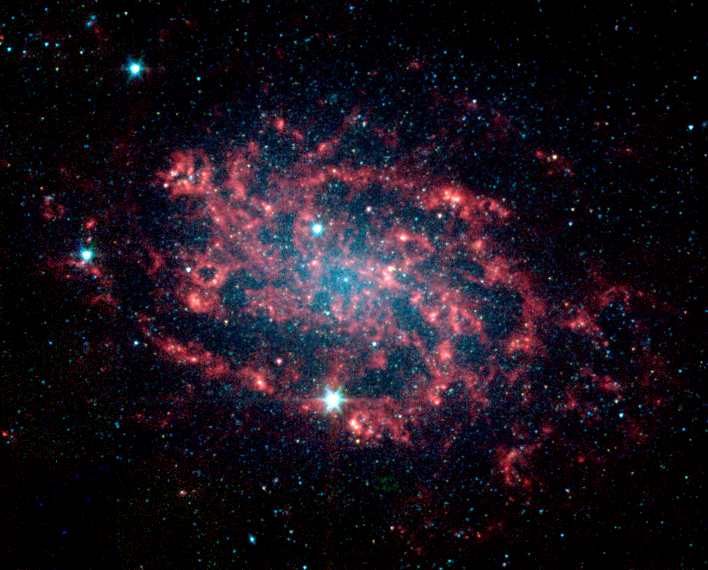

Spitzer view of Spiral Galaxy NGC 300

Sometimes, the best way to understand how something works is to take it apart. The same is true for galaxies like NGC 300, which NASA's Spitzer Space Telescope has divided into its various parts. NGC 300 is a face-on spiral galaxy located 7.5 million light-years away in the southern constellation Sculptor.

This image taken by the infrared array camera on Spitzer readily distinguishes the main star component of the galaxy (blue) from its dusty spiral arms (red). The star distribution peaks strongly in the central bulge where older stars congregate, and tapers off along the arms where younger stars reside.

Thanks to Spitzer's unique ability to sense the heat or infrared emission from dust, astronomers can now clearly trace the embedded dust structures within NGC 300's arms. When viewed at visible wavelengths, the galaxy's dust appears as dark lanes, largely overwhelmed by bright starlight. With Spitzer, the dust -- in particular organic compounds called polycyclic aromatic hydrocarbons -- can be seen in vivid detail (red). These organic molecules are produced, along with heavy elements, by the stellar nurseries that pepper the arms.

The findings provide a better understanding of spiral galaxy mechanics and, in the future, will help decipher more distant galaxies, whose individual components cannot be resolved.

This image was taken on Nov. 21, 2003 and is composed of photographs obtained at four wavelengths: 3.6 microns (blue), 4.5 microns (green), 5.8 microns (orange) and 8 microns (red).

Credit: NASA/JPL-Caltech/G. Helou (Caltech)